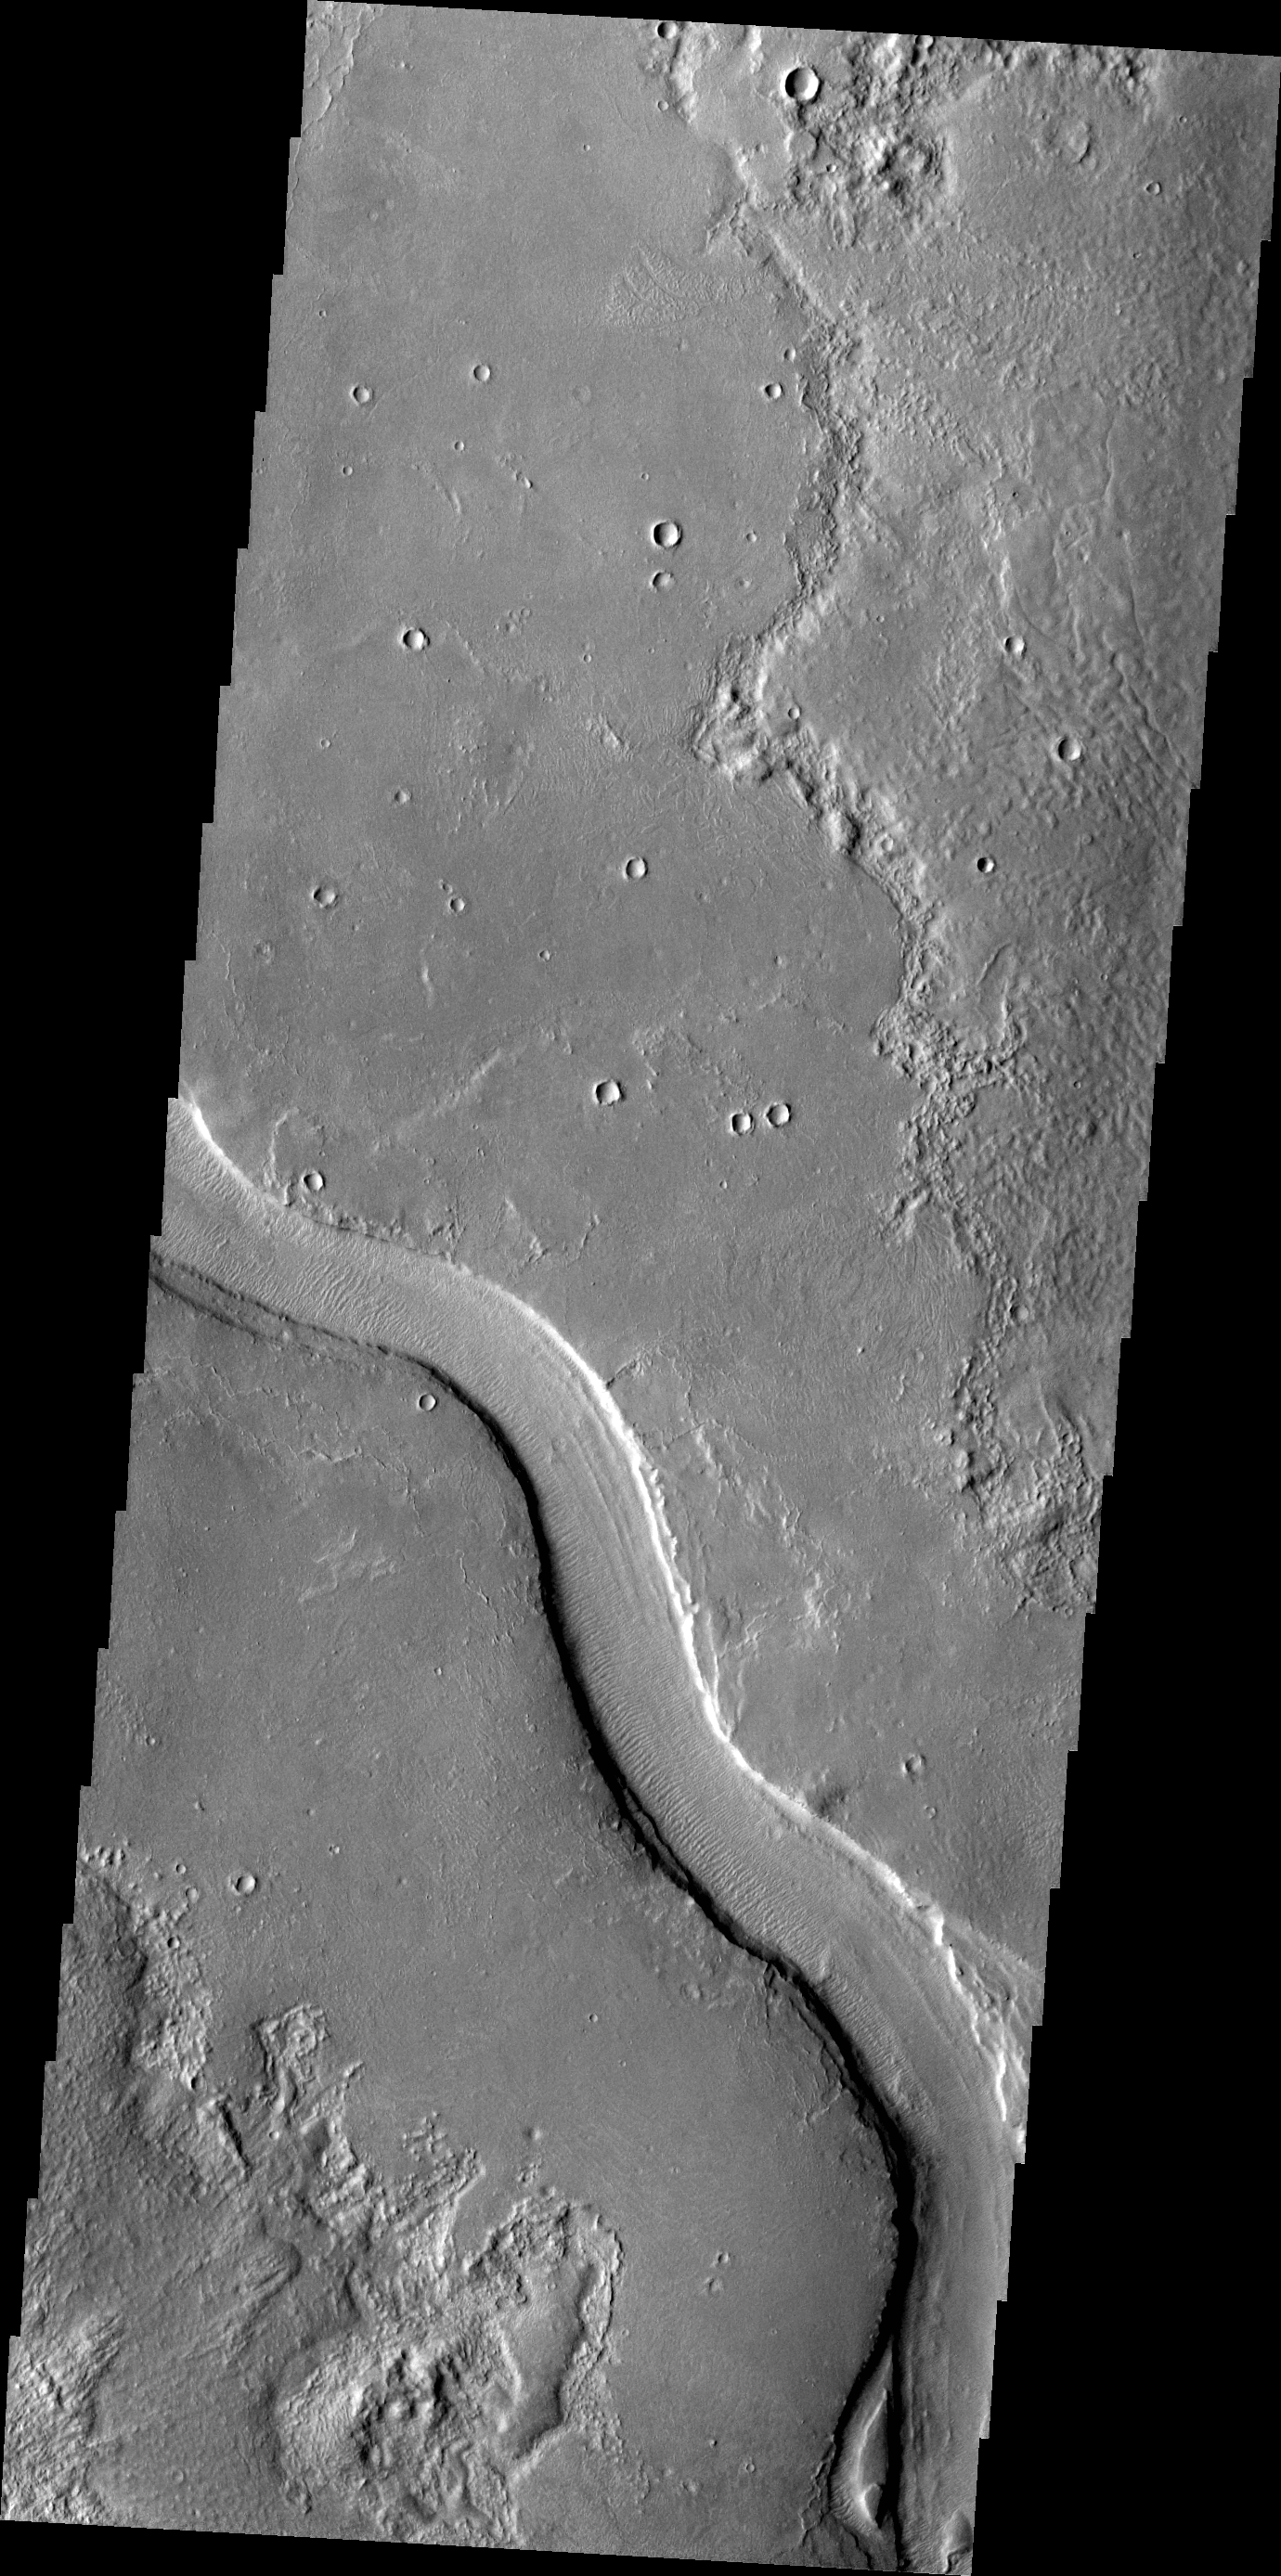

Hrad Vallis

The channel in this VIS image is called Hrad Vallis. Hrad Vallis is located on the northwestern margin of the Elysium volcanic complex.

Credit: NASA/JPL-Caltech/ASU